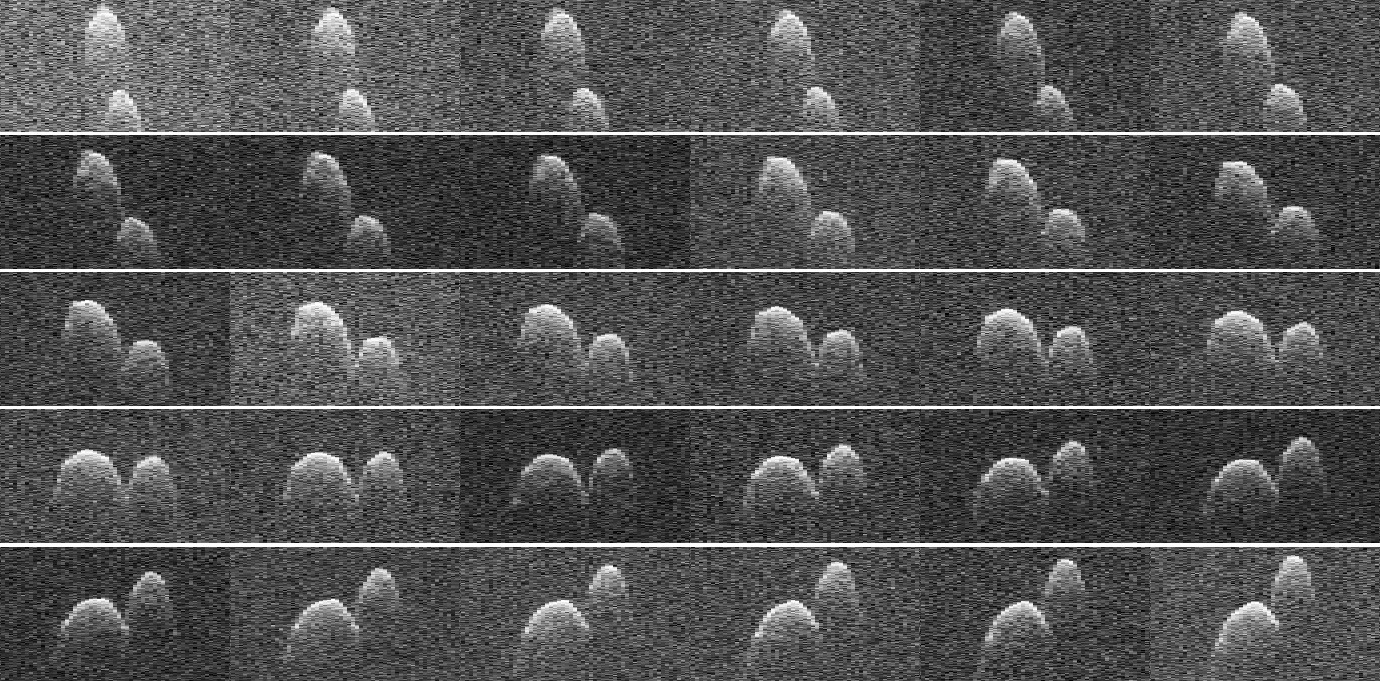

Asteroid 1999 JD6

This collage of radar images of near-Earth asteroid 1999 JD6 was collected by NASA scientists on July 25, 2015. The images show the rotation of the asteroid, which made its closest approach on July 24 at 9:55 p.m. PDT (12:55 a.m. EDT on July 25) at a distance of about 4.5 million miles (7.2 million kilometers, or about 19 times the distance from Earth to the moon).

The asteroid appears to be a contact binary — an asteroid with two lobes that are stuck together.

These views, which are radar echoes, were obtained by pairing NASA’s 230-foot-wide (70-meter) Deep Space Network antenna at Goldstone, California, with the 330-foot (100-meter) National Science Foundation Green Bank Telescope in West Virginia. Using this approach, the Goldstone antenna beams a radar signal at an asteroid and Green Bank receives the reflections. The technique, referred to as a bistatic observation, dramatically improves the amount of detail that can be seen in radar images. The new views obtained with the technique show features as small as about 25 feet (7.5 meters) wide.

The images show the asteroid is highly elongated, with a length of approximately 1.2 miles (2 kilometers) on its long axis.

Credit: NASA/JPL-Caltech/GSSR